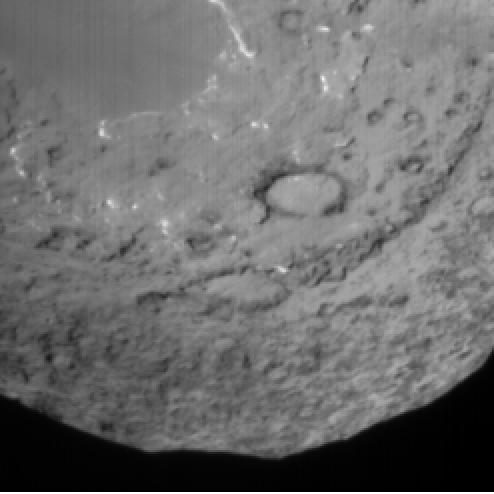

So Close You Can Almost Touch It

This image shows the view from Deep Impact’s probe 90 seconds before it was pummeled by comet Tempel 1. The image was taken by the probe’s impactor targeting sensor.

Credit: NASA/JPL-Caltech/UMD